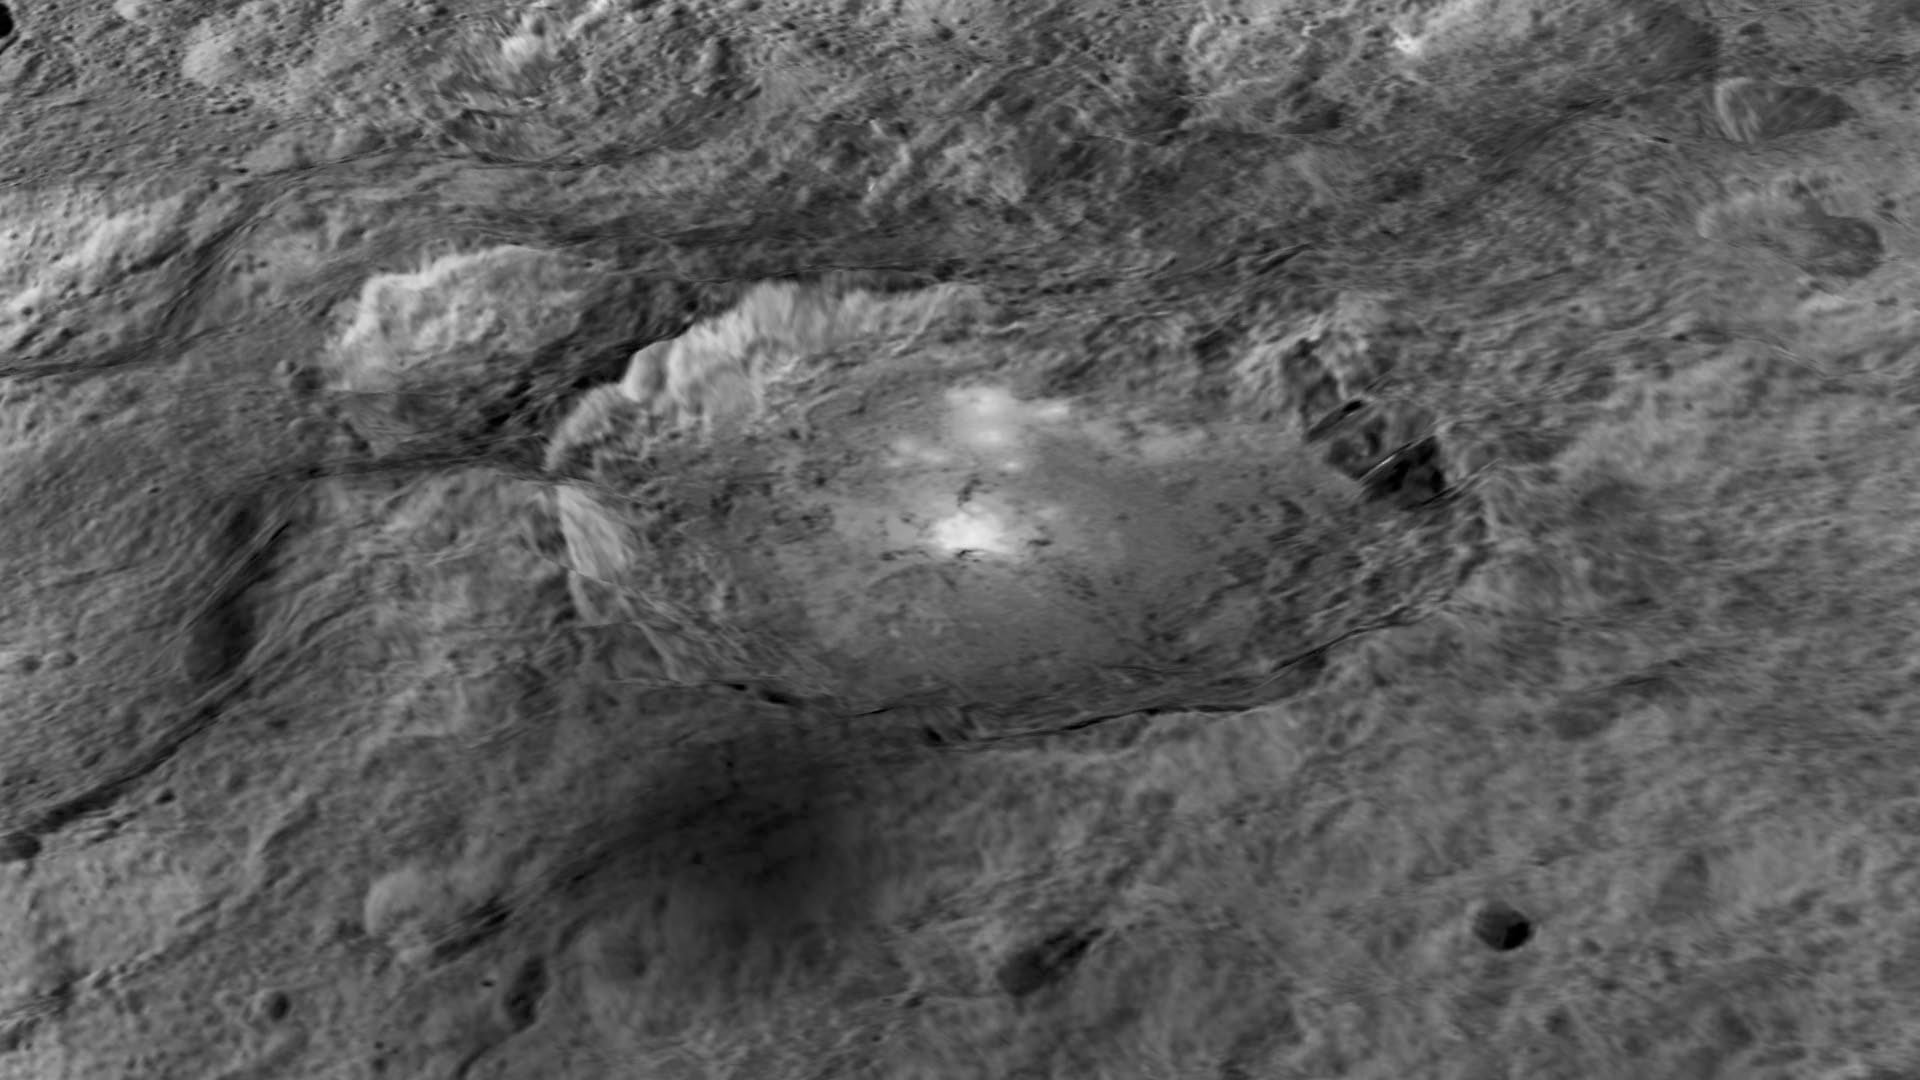

Occator Crater: Enhanced View

The intriguing brightest spots on Ceres lie in a crater named Occator, which is about 60 miles (90 kilometers) across and 2 miles (4 kilometers) deep.

This image comes from an animation, shown in PIA19619, generated using data from NASA’s Dawn spacecraft. Vertical relief has been exaggerated by a factor of five. Exaggerating the relief helps scientists understand and visualize the topography much more easily, and highlights features that are sometimes subtle.

Dawn’s mission is managed by JPL for NASA’s Science Mission Directorate in Washington. Dawn is a project of the directorate’s Discovery Program, managed by NASA’s Marshall Space Flight Center in Huntsville, Alabama. UCLA is responsible for overall Dawn mission science. Orbital ATK, Inc., in Dulles, Virginia, designed and built the spacecraft. The German Aerospace Center, the Max Planck Institute for Solar System Research, the Italian Space Agency and the Italian National Astrophysical Institute are international partners on the mission team.

Credit: NASA/JPL-Caltech/UCLA/MPS/DLR/IDA/LPI